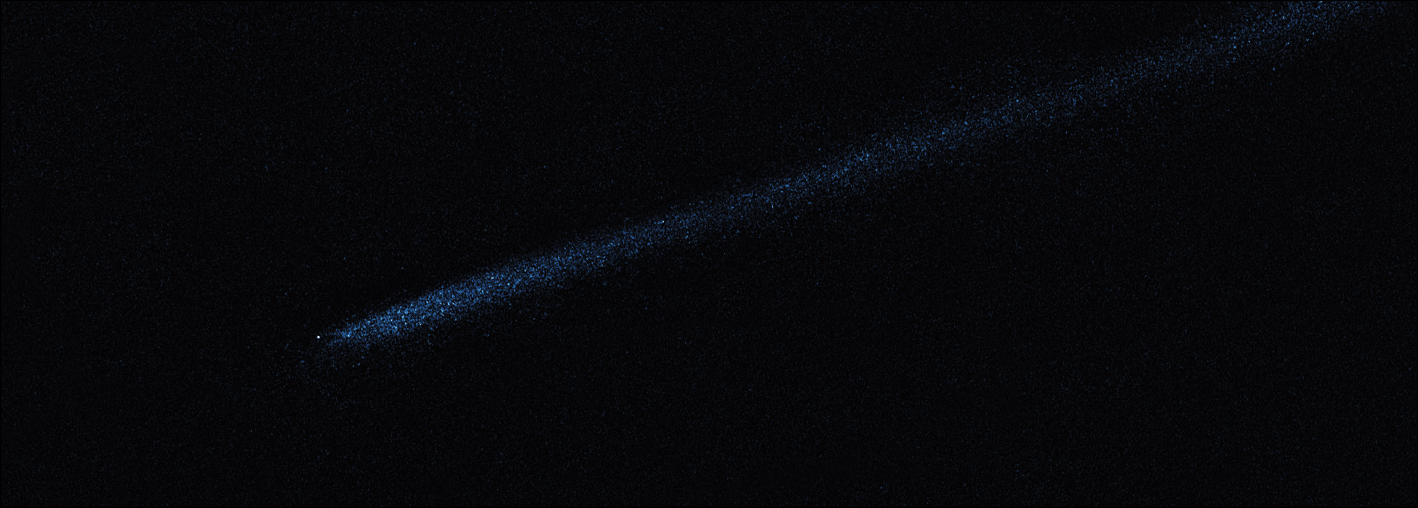

Hubble WFC3 Image of P/2010 A2 (April 19, 2010)

Object Name: Asteroid P/2010 A2
Object Description: Asteroid Belt Impact Object
Instrument: HST/WFC3/UVIS
Filters: F606W (V)

This image was originally black and white and recorded only overall brightness. These brightness values were translated into a range of bluish hues. Such color "maps" can be useful in helping to distinguish subtly varying brightness in an image.

Credit: NASA, ESA, and D. Jewitt (UCLA)